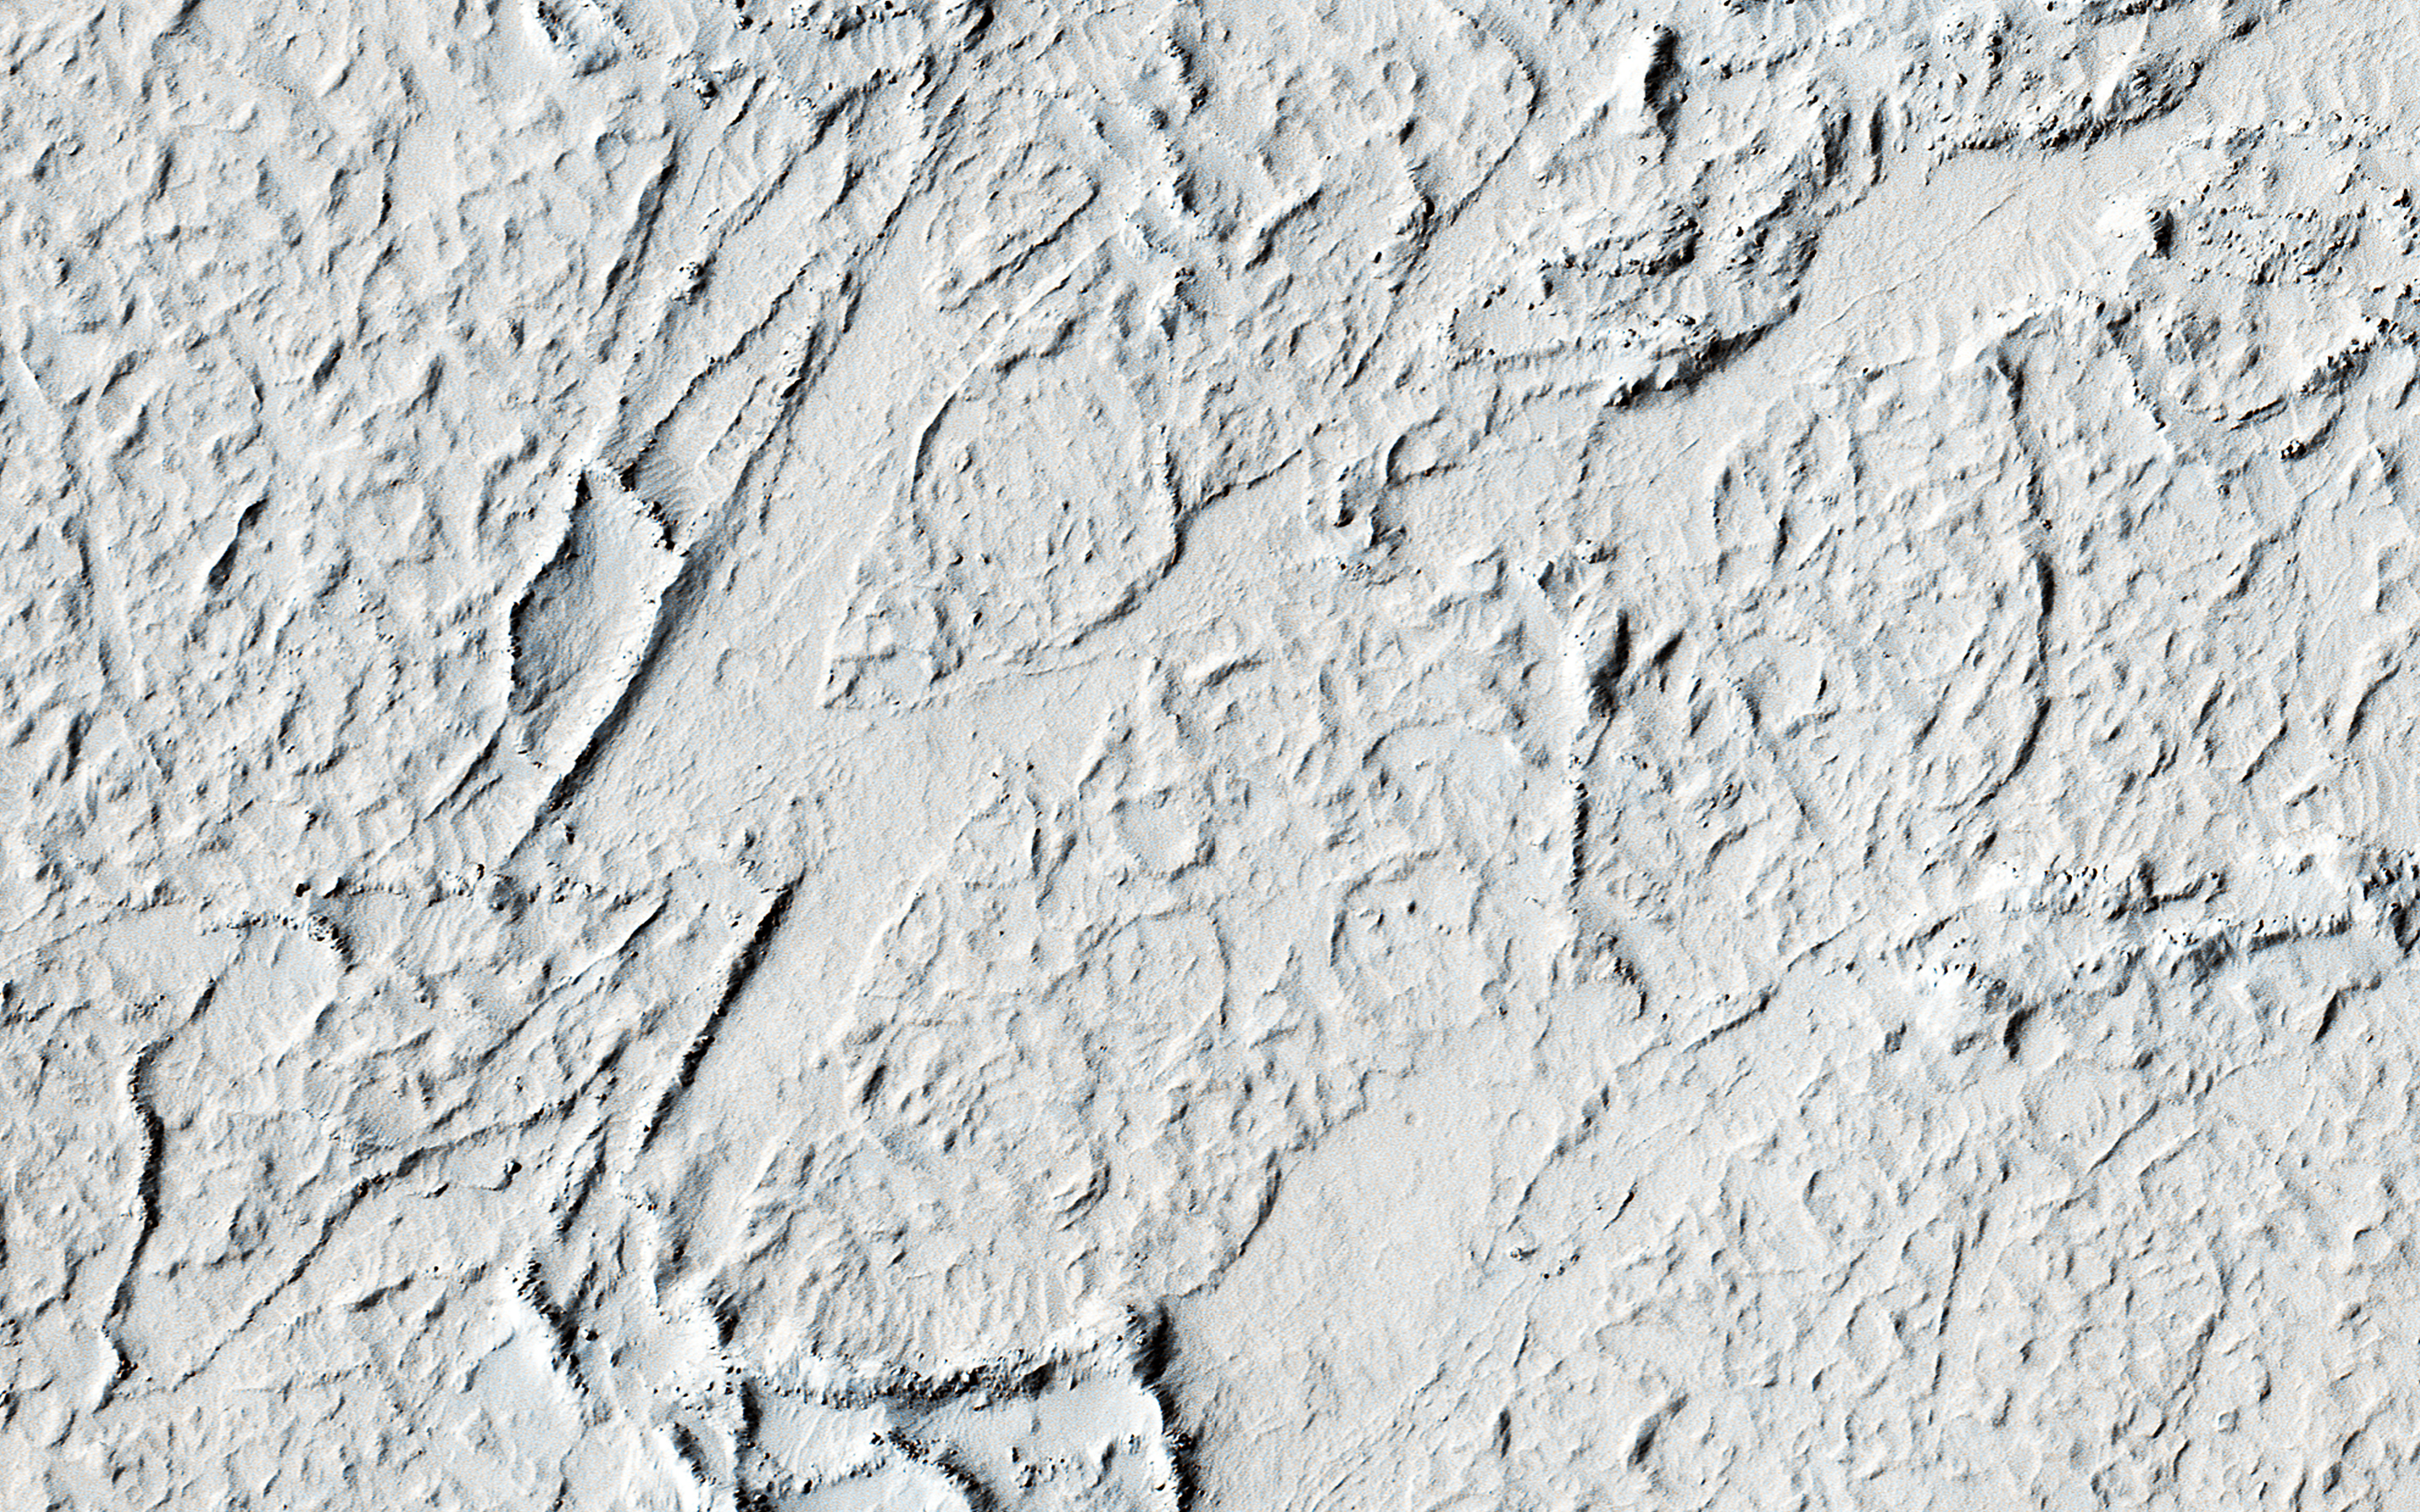

Flood Lavas and Mass Extinctions

This entire landscape is covered by lava flows. Almost all of vast Amazonis Planitia is covered by lava flows, an area comparable to that of the entire continental United States.

Amazonis Planitia is also one of the flattest places on Mars, because of the thick lava fill. Most of this lava was likely erupted in relatively short periods of time, perhaps thousands of years. Earth has also experienced relatively short-lived pulses with very high lava eruption rates, and these pulses precisely match the dates of four mass extinction events and a dozen or so smaller extinction peaks.

A mass extinction is when more than 75 percent of the species of life on the planet are completely killed off, never to return. On Earth, such high eruption rates release gases such as carbon dioxide that acidify the oceans, probably leading to the extinctions. The study of Mars and other worlds will help us to understand the processes causing high eruption rates.

The University of Arizona, Tucson, operates HiRISE, which was built by Ball Aerospace & Technologies Corp., Boulder, Colo. NASA’s Jet Propulsion Laboratory, a division of the California Institute of Technology in Pasadena, manages the Mars Reconnaissance Orbiter Project for NASA’s Science Mission Directorate, Washington.

Credit: NASA/JPL-Caltech/Univ. of Arizona